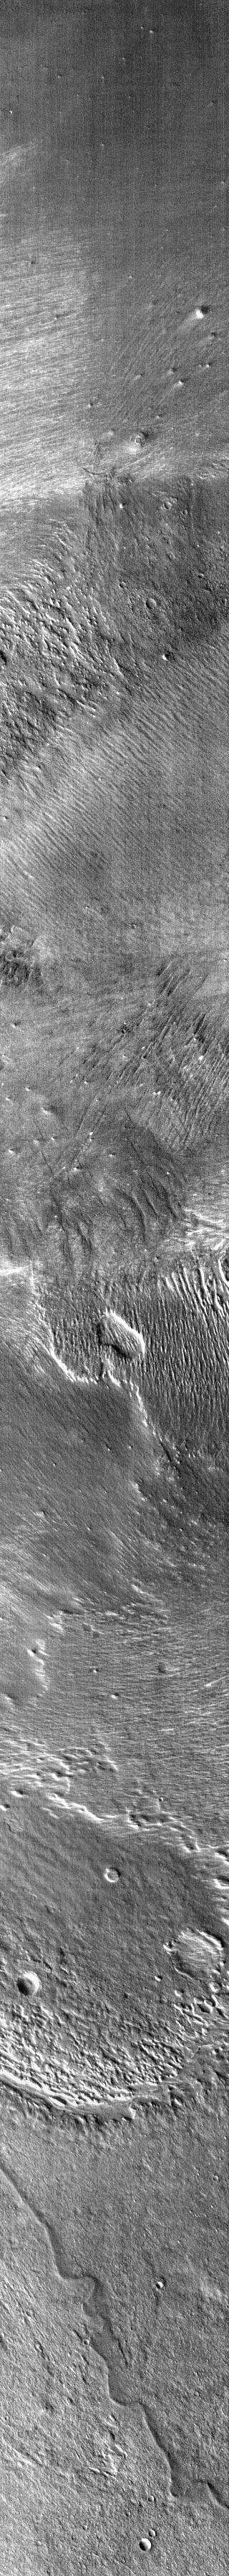

Changing Winds

This infrared image shows part of Zephyria Planum. This region is well named, Zephyria is one of the winged mares of Selene (the moon goddess of Greek mythology), and this region has been subject to intense wind activity. Each level of surface in this image records a different wind direction. Note the small double-circle opening in the thumbnail which reveals a surface etched in a NW/SE direction beneath one etched by the wind in a NNW/SSE direction.

Image information: IR instrument. Latitude -0.1N, Longitude 151.6E. 98 meter/pixel resolution.

Please see the THEMIS Data Citation Note for details on crediting THEMIS images.

Note: this THEMIS visual image has not been radiometrically nor geometrically calibrated for this preliminary release. An empirical correction has been performed to remove instrumental effects. A linear shift has been applied in the cross-track and down-track direction to approximate spacecraft and planetary motion. Fully calibrated and geometrically projected images will be released through the Planetary Data System in accordance with Project policies at a later time.

NASA’s Jet Propulsion Laboratory manages the 2001 Mars Odyssey mission for NASA’s Office of Space Science, Washington, D.C. The Thermal Emission Imaging System (THEMIS) was developed by Arizona State University, Tempe, in collaboration with Raytheon Santa Barbara Remote Sensing. The THEMIS investigation is led by Dr. Philip Christensen at Arizona State University. Lockheed Martin Astronautics, Denver, is the prime contractor for the Odyssey project, and developed and built the orbiter. Mission operations are conducted jointly from Lockheed Martin and from JPL, a division of the California Institute of Technology in Pasadena.

Credit: NASA/JPL/ASU